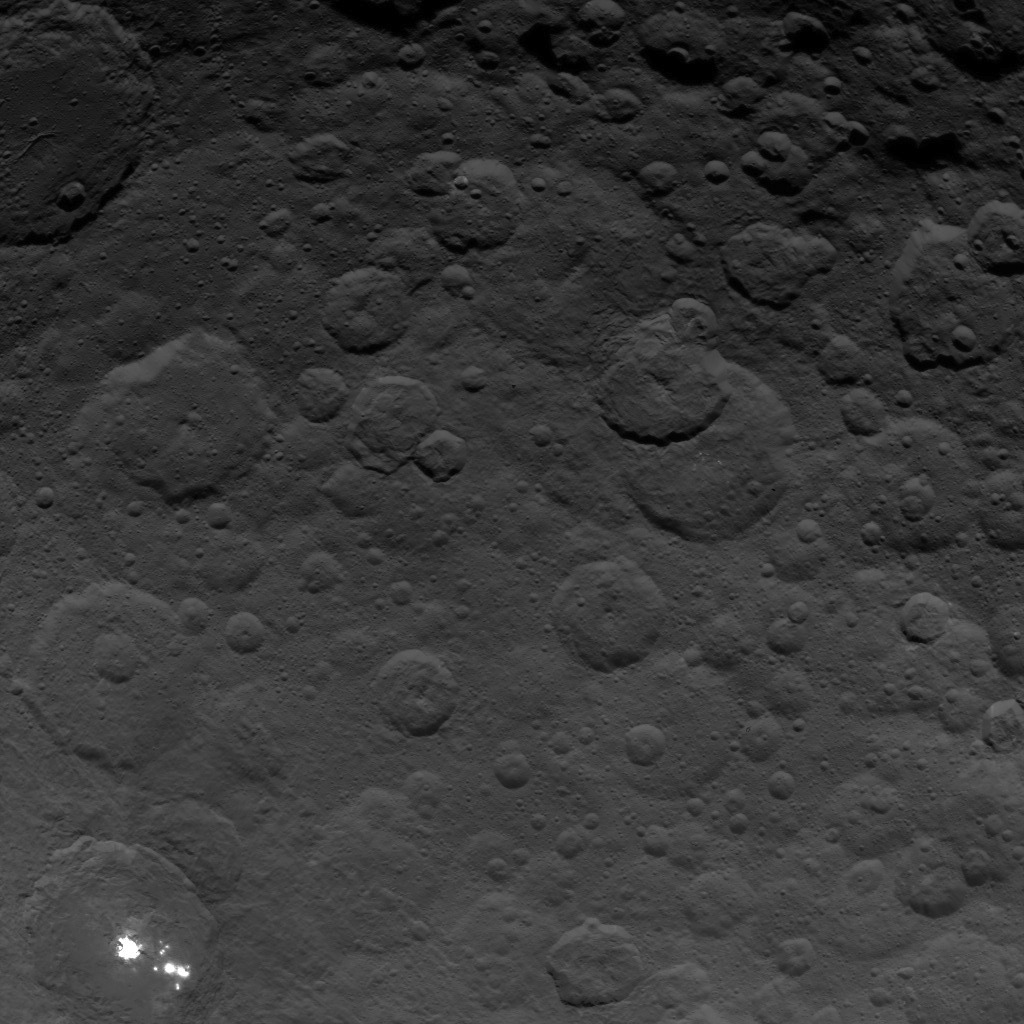

Dawn Survey Orbit Image 35

This image, taken by NASA’s Dawn spacecraft, shows the brightest spots on dwarf planet Ceres from an altitude of 2,700 miles (4,400 kilometers). The image, with a resolution of 1,400 feet (410 meters) per pixel, was taken on June 24, 2015.

Dawn’s mission is managed by JPL for NASA’s Science Mission Directorate in Washington. Dawn is a project of the directorate’s Discovery Program, managed by NASA’s Marshall Space Flight Center in Huntsville, Alabama. UCLA is responsible for overall Dawn mission science. Orbital ATK, Inc., in Dulles, Virginia, designed and built the spacecraft. The German Aerospace Center, the Max Planck Institute for Solar System Research, the Italian Space Agency and the Italian National Astrophysical Institute are international partners on the mission team.

Credit: NASA/JPL-Caltech/UCLA/MPS/DLR/IDA